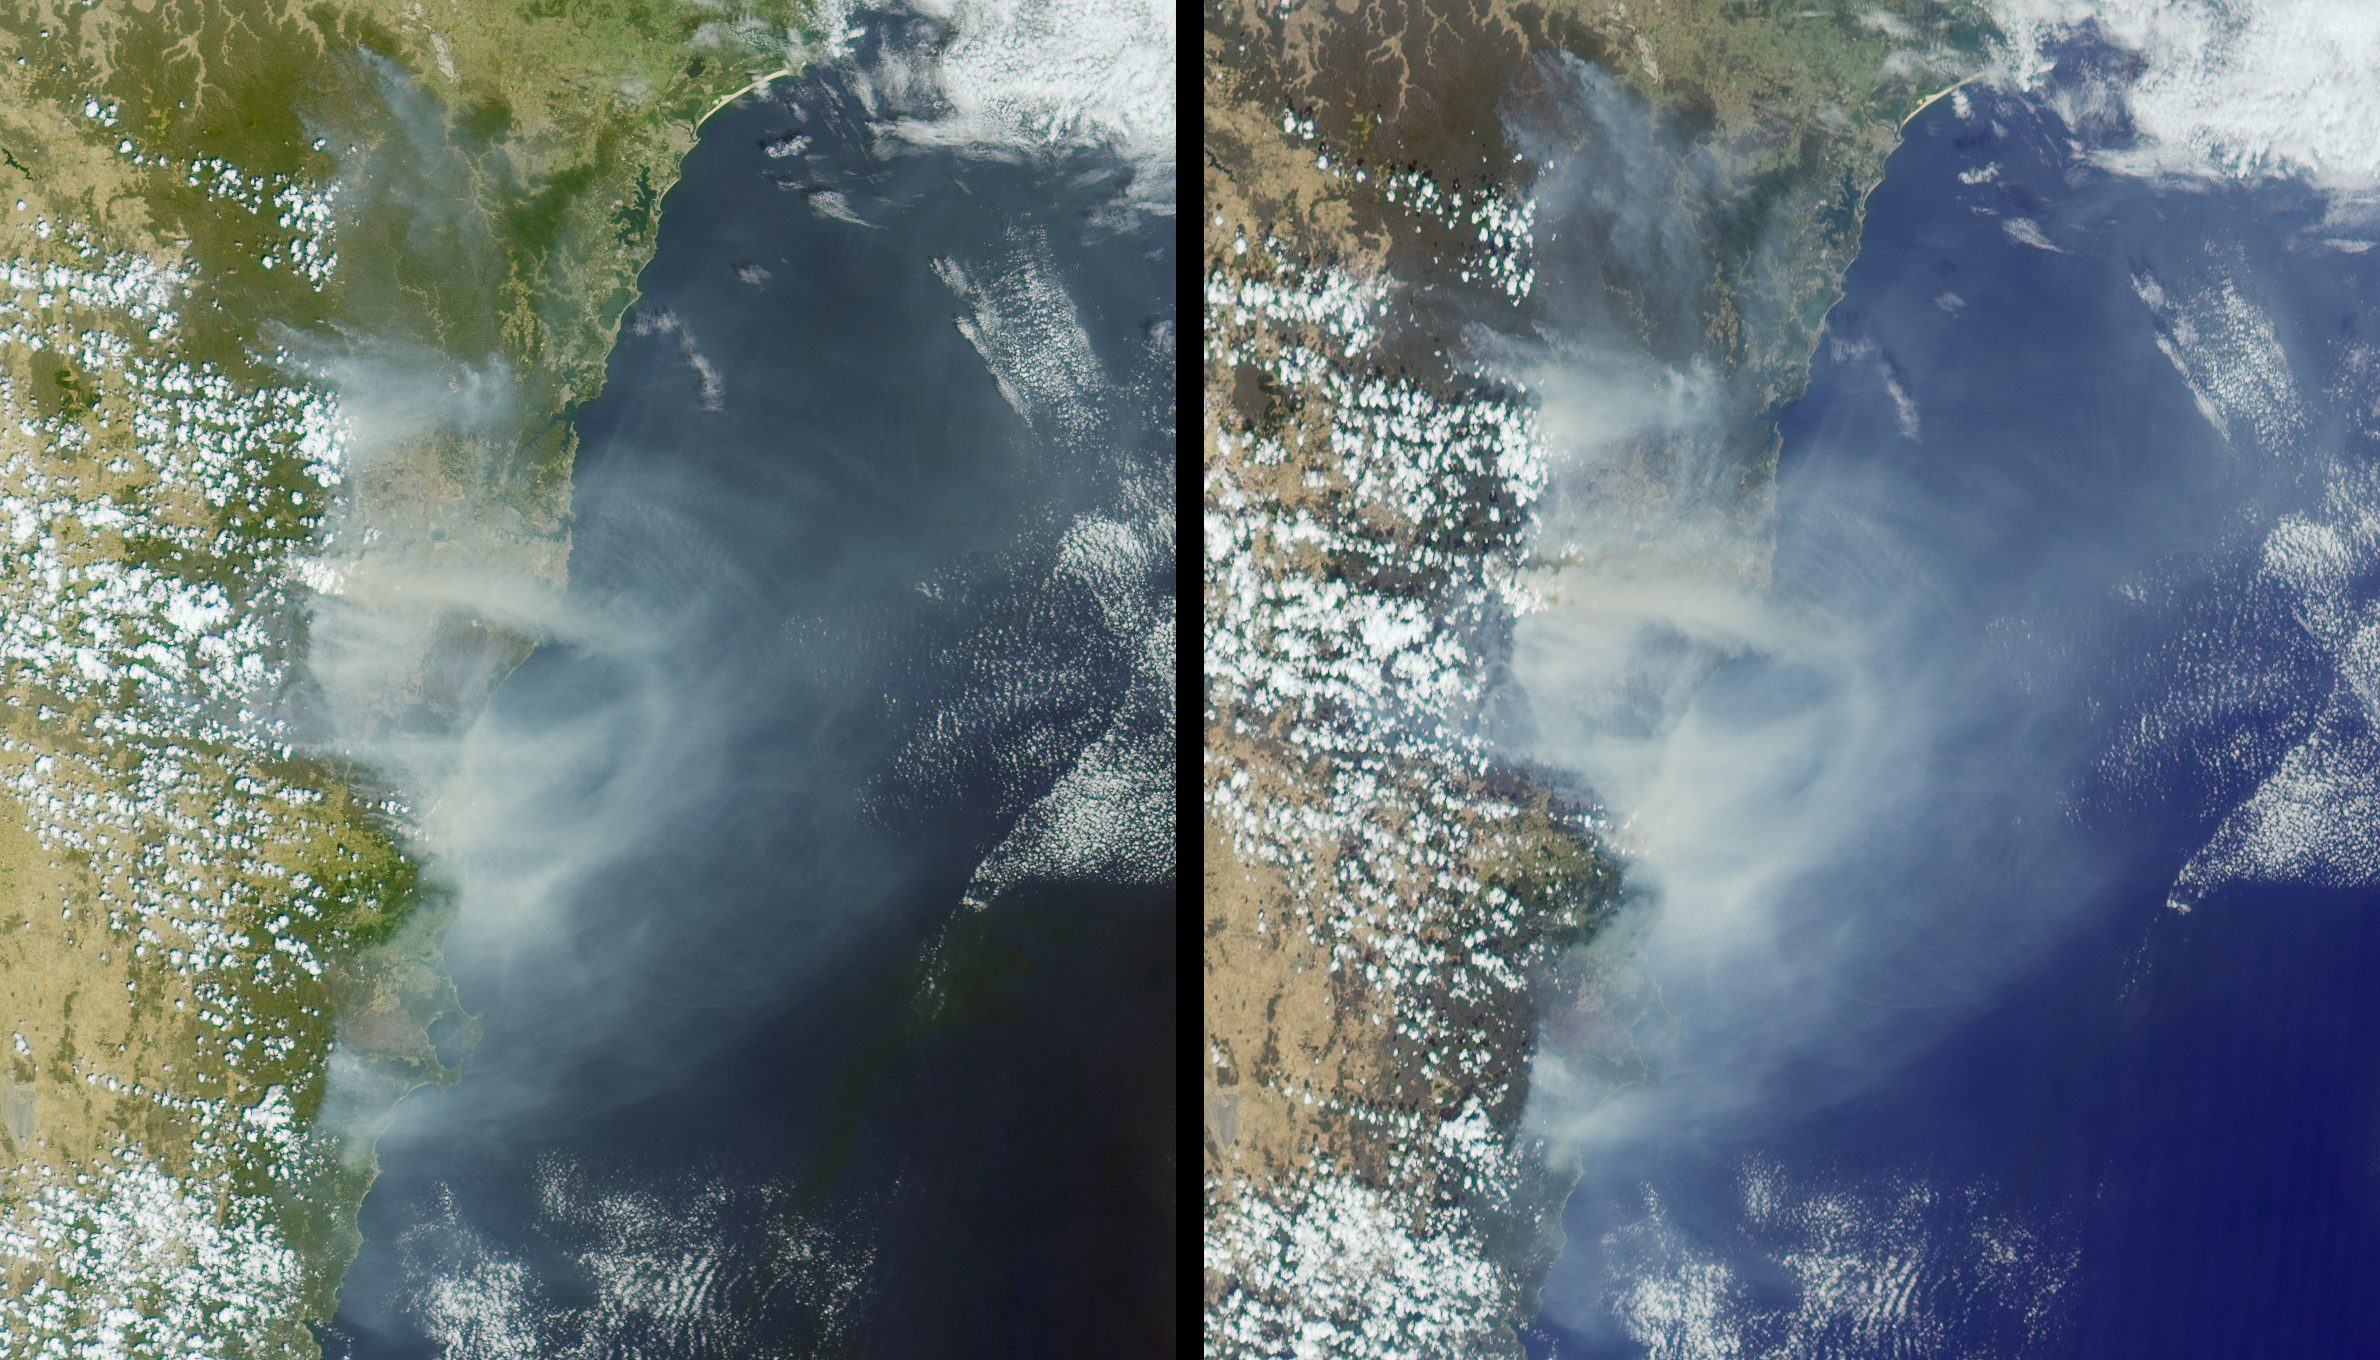

Smoke Blankets New South Wales, Australia

Australia’s largest city of Sydney was clouded with smoke when more than 70 wildfires raged across the state of New South Wales. These images were captured on the morning of December 30, 2001, by the Multi-angle Imaging SpectroRadiometer (MISR) instrument aboard NASA’s Terra spacecraft. The left-hand image is from the instrument’s 26-degree forward-viewing camera, and the right-hand image is from the 60-degree forward-viewing camera. The vast extent of smoke from numerous fires is visible, particularly in the more oblique view. Sydney is located just above image center.

Dubbed the “black Christmas” fires, the blazes destroyed more than 150 homes and blackened over 5000 square kilometers (about 1.24 million acres) of farmland and wilderness between December 23, 2001 and January 3, 2002. Many of the fires are believed to have been caused by arsonists, with only one fire linked to natural causes. The fires were aggravated by gusty winds and hot dry weather conditions. Approximately 20,000 people have worked to contain the blazes. No people have lost their lives or been seriously injured. Nevertheless, the fires are considered to be the most prolonged and destructive of any in Australia since the Ash Wednesday conflagration of 1983 that claimed 72 lives.

The images represent an area 322 kilometers x 374 kilometers and were captured during Terra orbit 10829.

Credit: NASA/GSFC/LaRC/JPL, MISR Team